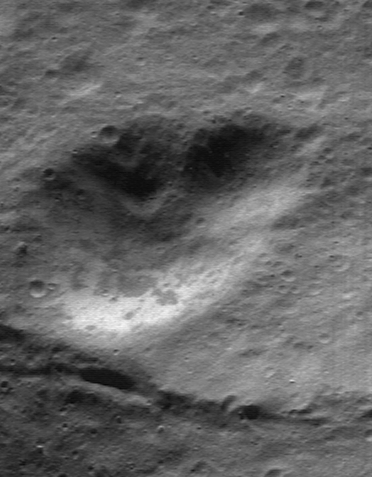

A Smorgasbord of Landforms

The images of Eros being returned by NEAR Shoemaker reveal a surprising diversity of interesting features. Many people’s preconceptions of asteroids come from cinematic special effects that depict asteroids as little more than oversized tumbling rocks, perhaps tattered by strange, jagged landforms.

This image, taken April 17, 2000, from a distance of 101 kilometers (63 miles), suggests three words that could describe this asteroid: rocky, ridged, and rounded. The large boulder in the far left-center of the image measures more than 70 meters (230 feet) across. The ridge in the lower section of the frame is part of a feature that continues around a substantial part of the asteroid’s middle. And although some of the small craters appear fresh and sharp, most of their rims have been rounded off by eons of relentless pounding by small, impacting meteors.

Built and managed by The Johns Hopkins University Applied Physics Laboratory, Laurel, Maryland, NEAR was the first spacecraft launched in NASA’s Discovery Program of low-cost, small-scale planetary missions. See the NEAR web page at http://near.jhuapl.edu/ for more details.

Credit: NASA/JPL/JHUAPL